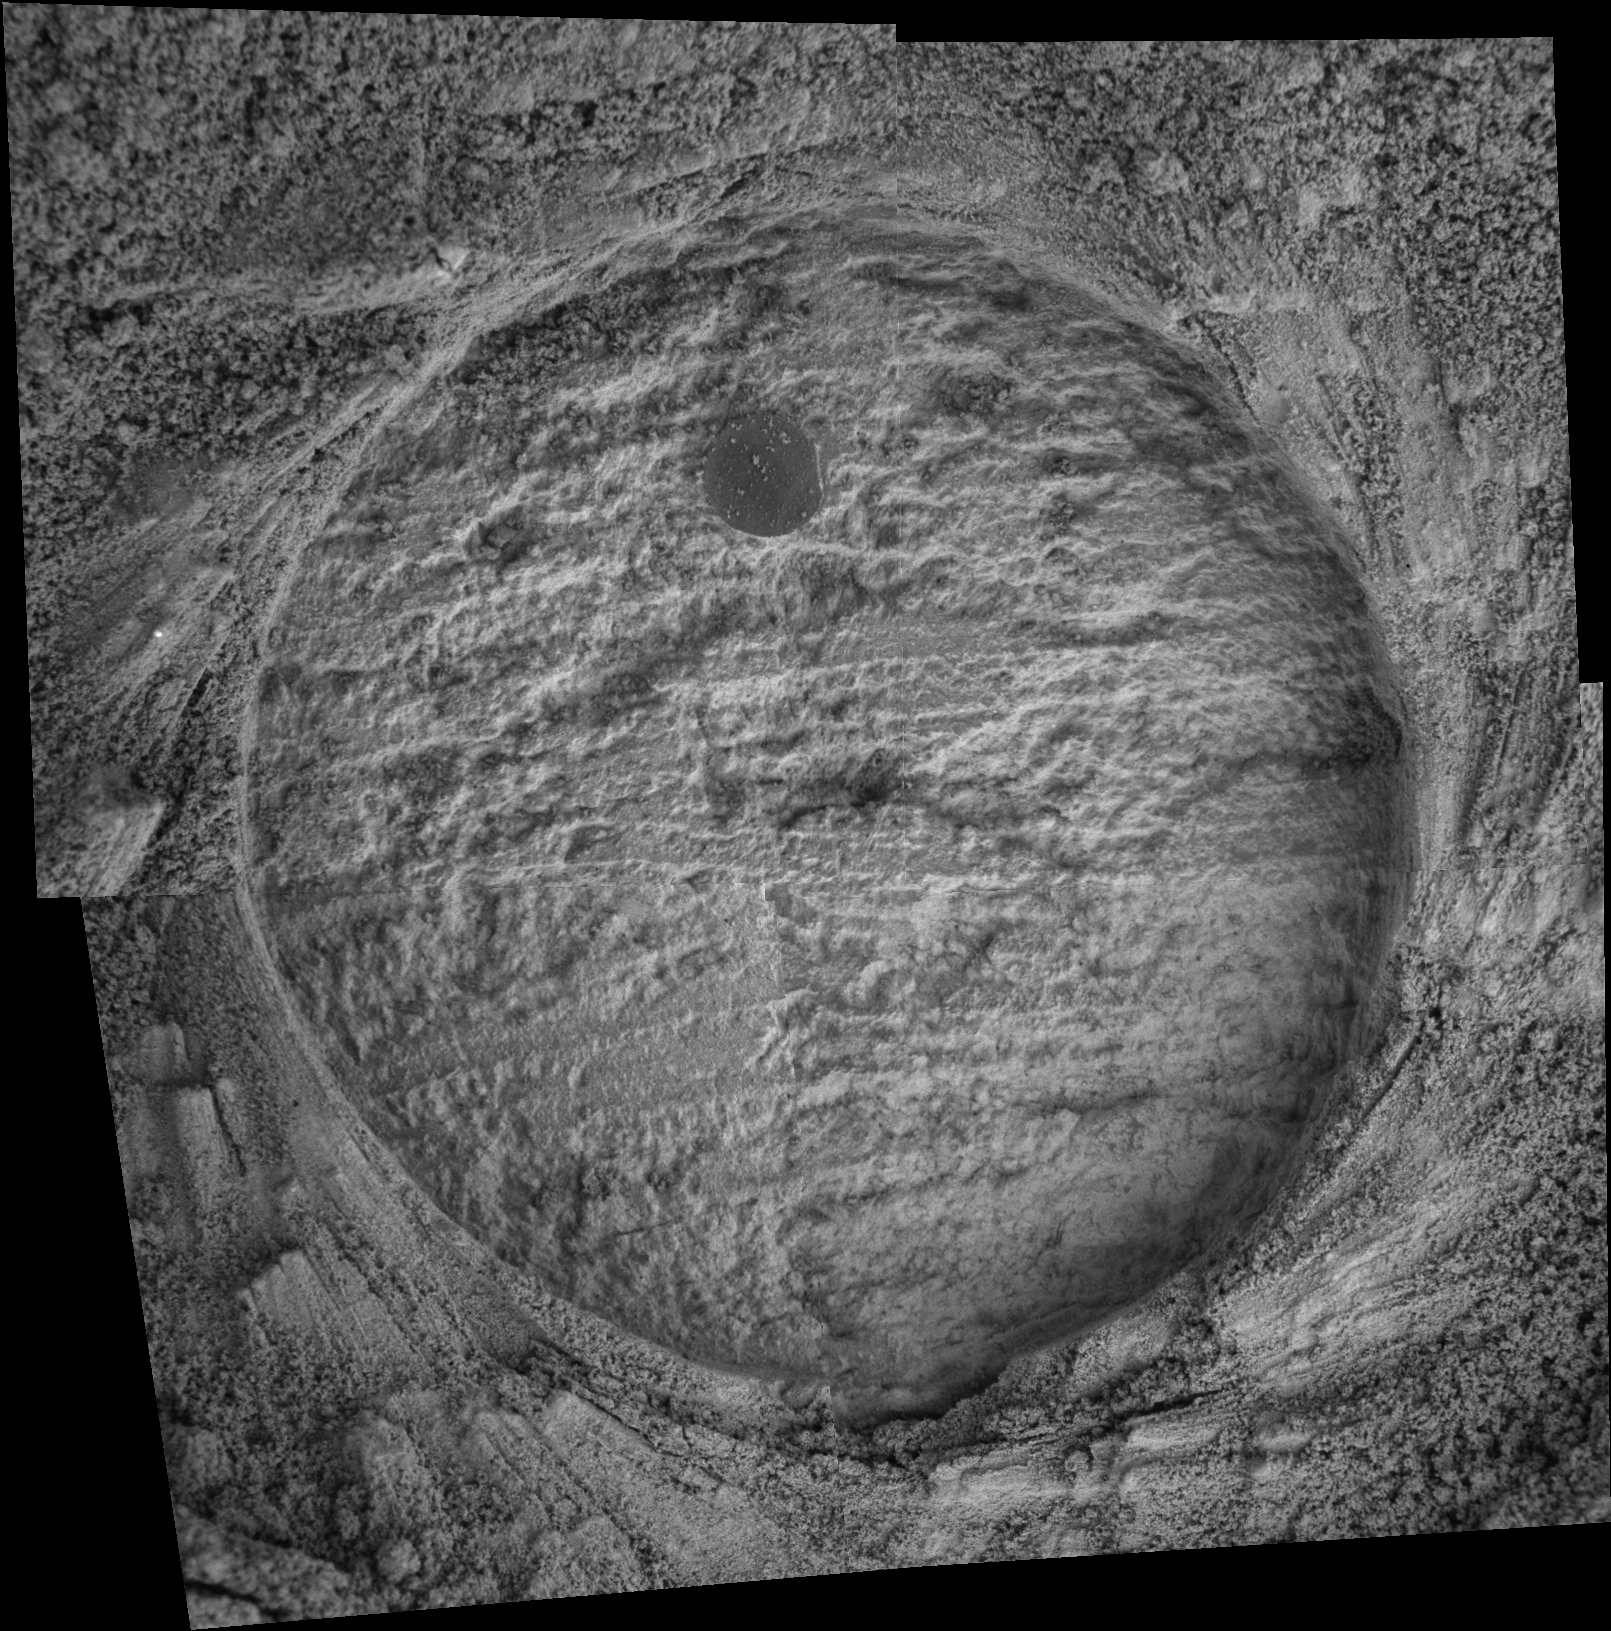

‘Drammensfjorden’ Up Close

This image taken by the Mars Exploration Rover Opportunity shows a target dubbed “Drammensfjorden” on a rock called “Millstone” in “Endurance Crater.” Opportunity dug a hole into the target with its rock abrasion tool, then captured this picture with its microscopic imager on sol 162 (July 8, 2004). The image mosaic is about 6 centimeters (2.4 inches) across.

Credit: NASA/JPL/Cornell/USGS